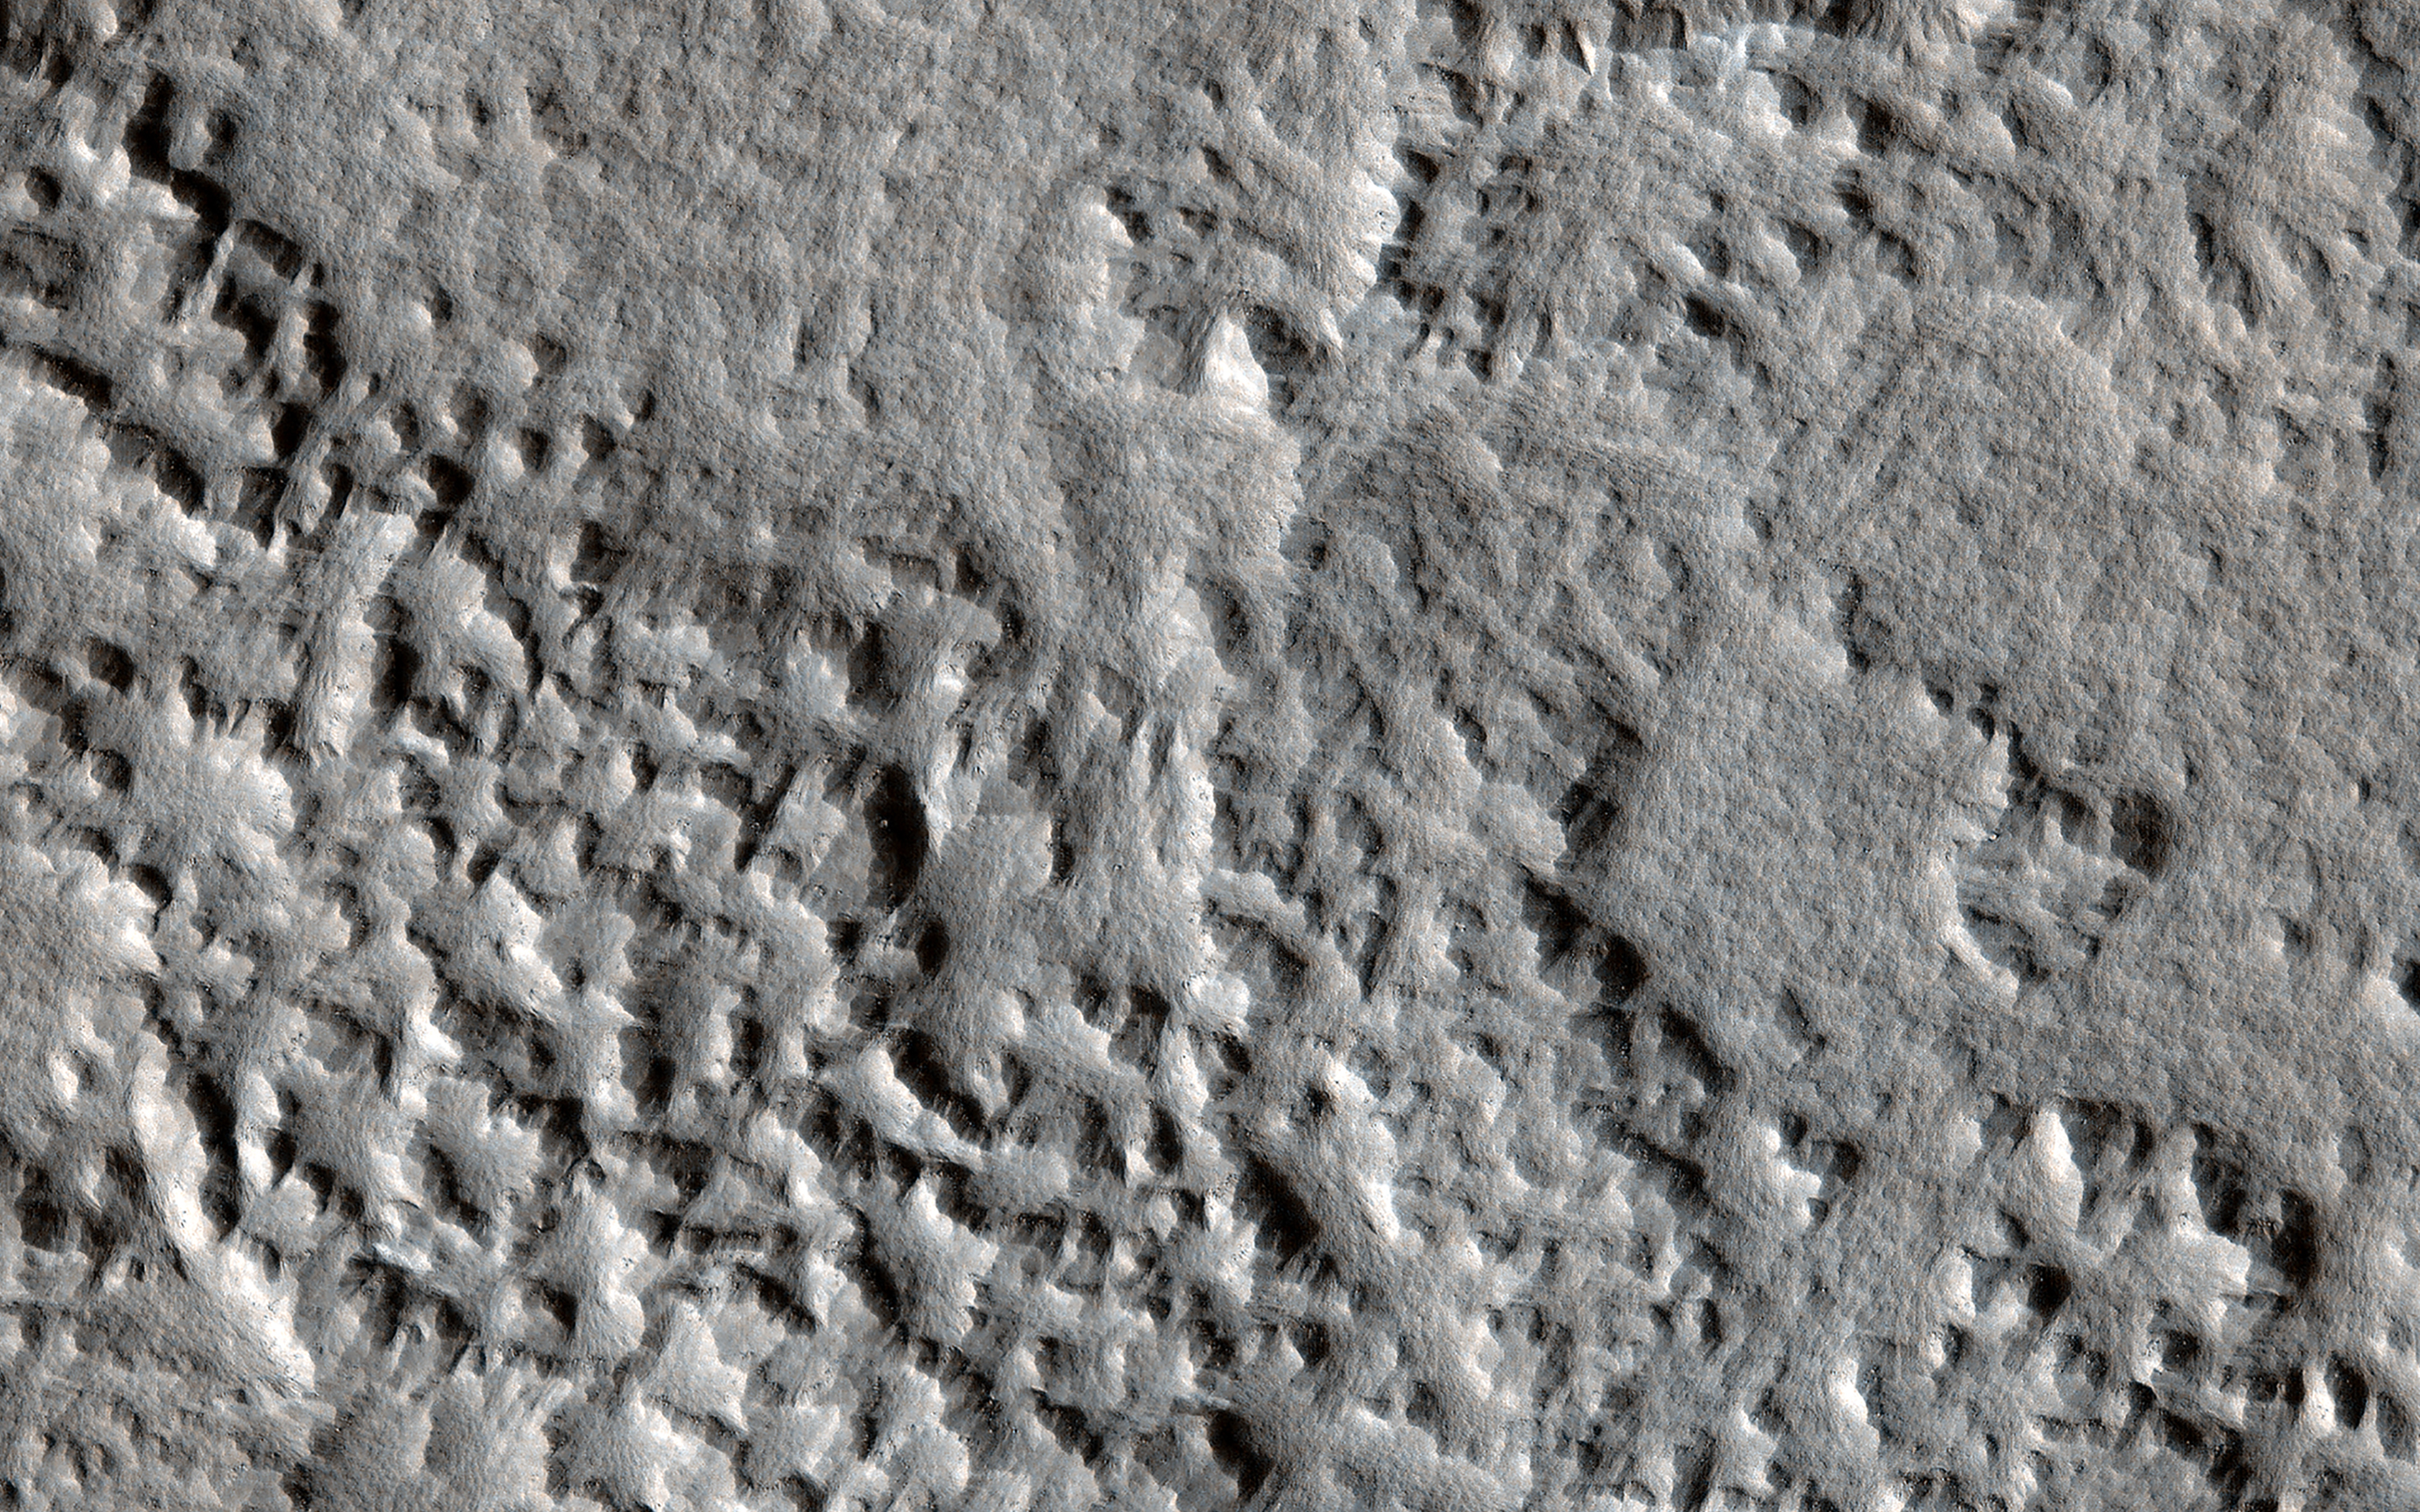

Searching for Distant Secondary Craters

A 150-meter diameter impact crater formed on Mars on 24 December 2021 (see ESP_073077_2155). This is likely the largest new crater to have formed on Mars during the era of frequent spacecraft imaging.

Seismic effects of the impact were detected by the far-off InSight lander, and the crater itself was first spotted by the Context Camera onboard MRO. This crater created its own field of “secondary” craters from material thrown out by the initial impact. These can be recognized by their dark markings that fade over a few years time.

HiRISE has been imaging this field of secondaries, working outwards to see how far away they formed. This image, around 20 kilometers from the primary impact, has only a few such secondaries and must be approaching the outer edge of the field, especially if we compare with another observation, where they are abundant!

The map is projected here at a scale of 25 centimeters (9.8 inches) per pixel. (The original image scale is 29.8 centimeters [11.7 inches] per pixel [with 1 x 1 binning] to 59.7 centimeters [23.5 inches] per pixel [with 2 x 2 binning].) North is up.

The University of Arizona, in Tucson, operates HiRISE, which was built by Ball Aerospace & Technologies Corp., in Boulder, Colorado. NASA’s Jet Propulsion Laboratory, a division of Caltech in Pasadena, California, manages the Mars Reconnaissance Orbiter Project for NASA’s Science Mission Directorate, Washington.

Credit: NASA/JPL-Caltech/University of Arizona